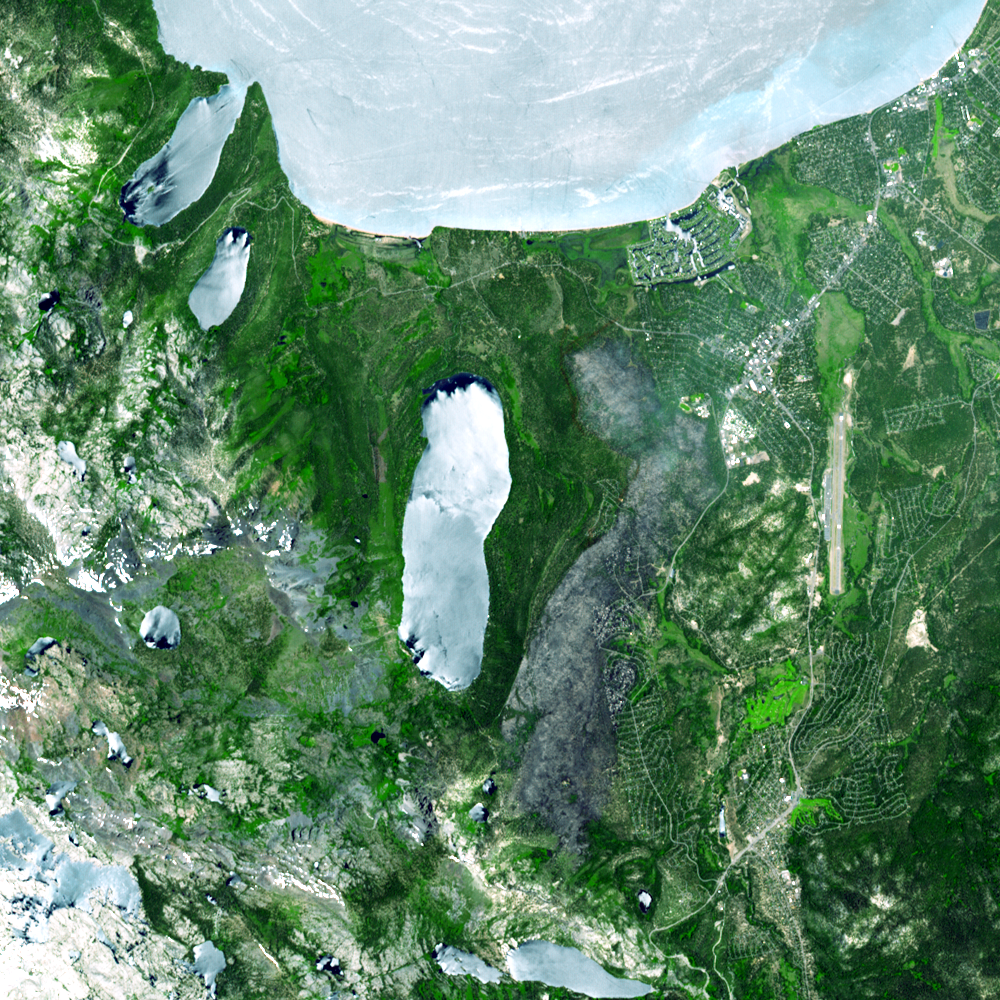

Fire near South Lake Tahoe, California

A destructive forest fire that broke out June 24, 2007 near South Lake Tahoe, Calif., continued to burn June 27 when this image was acquired by the Advanced Spaceborne Thermal Emission and Reflection Radiometer instrument on NASA’s Terra satellite. As of June 28, the fire had destroyed about 230 residences and other buildings. In all, about 2,000 people were evacuated, according to South Lake Tahoe Police. The blaze has charred more than 3,100 acres — about 4.8 square miles — and was 60 percent contained on June 28. In this ASTER image, the burned area is in gray, a combination of burned forest and some smoke, between Fallen Leaf Lake and the Tahoe Airport.

With its 14 spectral bands from the visible to the thermal infrared wavelength region, and its high spatial resolution of 15 to 90 meters (about 50 to 300 feet), ASTER images Earth to map and monitor the changing surface of our planet.

ASTER is one of five Earth-observing instruments launched December 18, 1999, on NASA’s Terra spacecraft. The instrument was built by Japan’s Ministry of Economy, Trade and Industry. A joint U.S./Japan science team is responsible for validation and calibration of the instrument and the data products.

The broad spectral coverage and high spectral resolution of ASTER provides scientists in numerous disciplines with critical information for surface mapping, and monitoring of dynamic conditions and temporal change. Example applications are: monitoring glacial advances and retreats; monitoring potentially active volcanoes; identifying crop stress; determining cloud morphology and physical properties; wetlands evaluation; thermal pollution monitoring; coral reef degradation; surface temperature mapping of soils and geology; and measuring surface heat balance.

The U.S. science team is located at NASA’s Jet Propulsion Laboratory, Pasadena, Calif. The Terra mission is part of NASA’s Science Mission Directorate.

Size: 15 by 15 kilometers (9.3 by 9.3 miles)
Location: 38.9 degrees North latitude, 120 degrees West longitude
Orientation: North at top
Image Data: ASTER Bands 3, 2, and 1
Original Data Resolution: ASTER 15 meters (49.2 feet)
Date Acquired: June 27, 2007.

Credit: NASA/GSFC/METI/ERSDAC/JAROS, and U.S./Japan ASTER Science Team